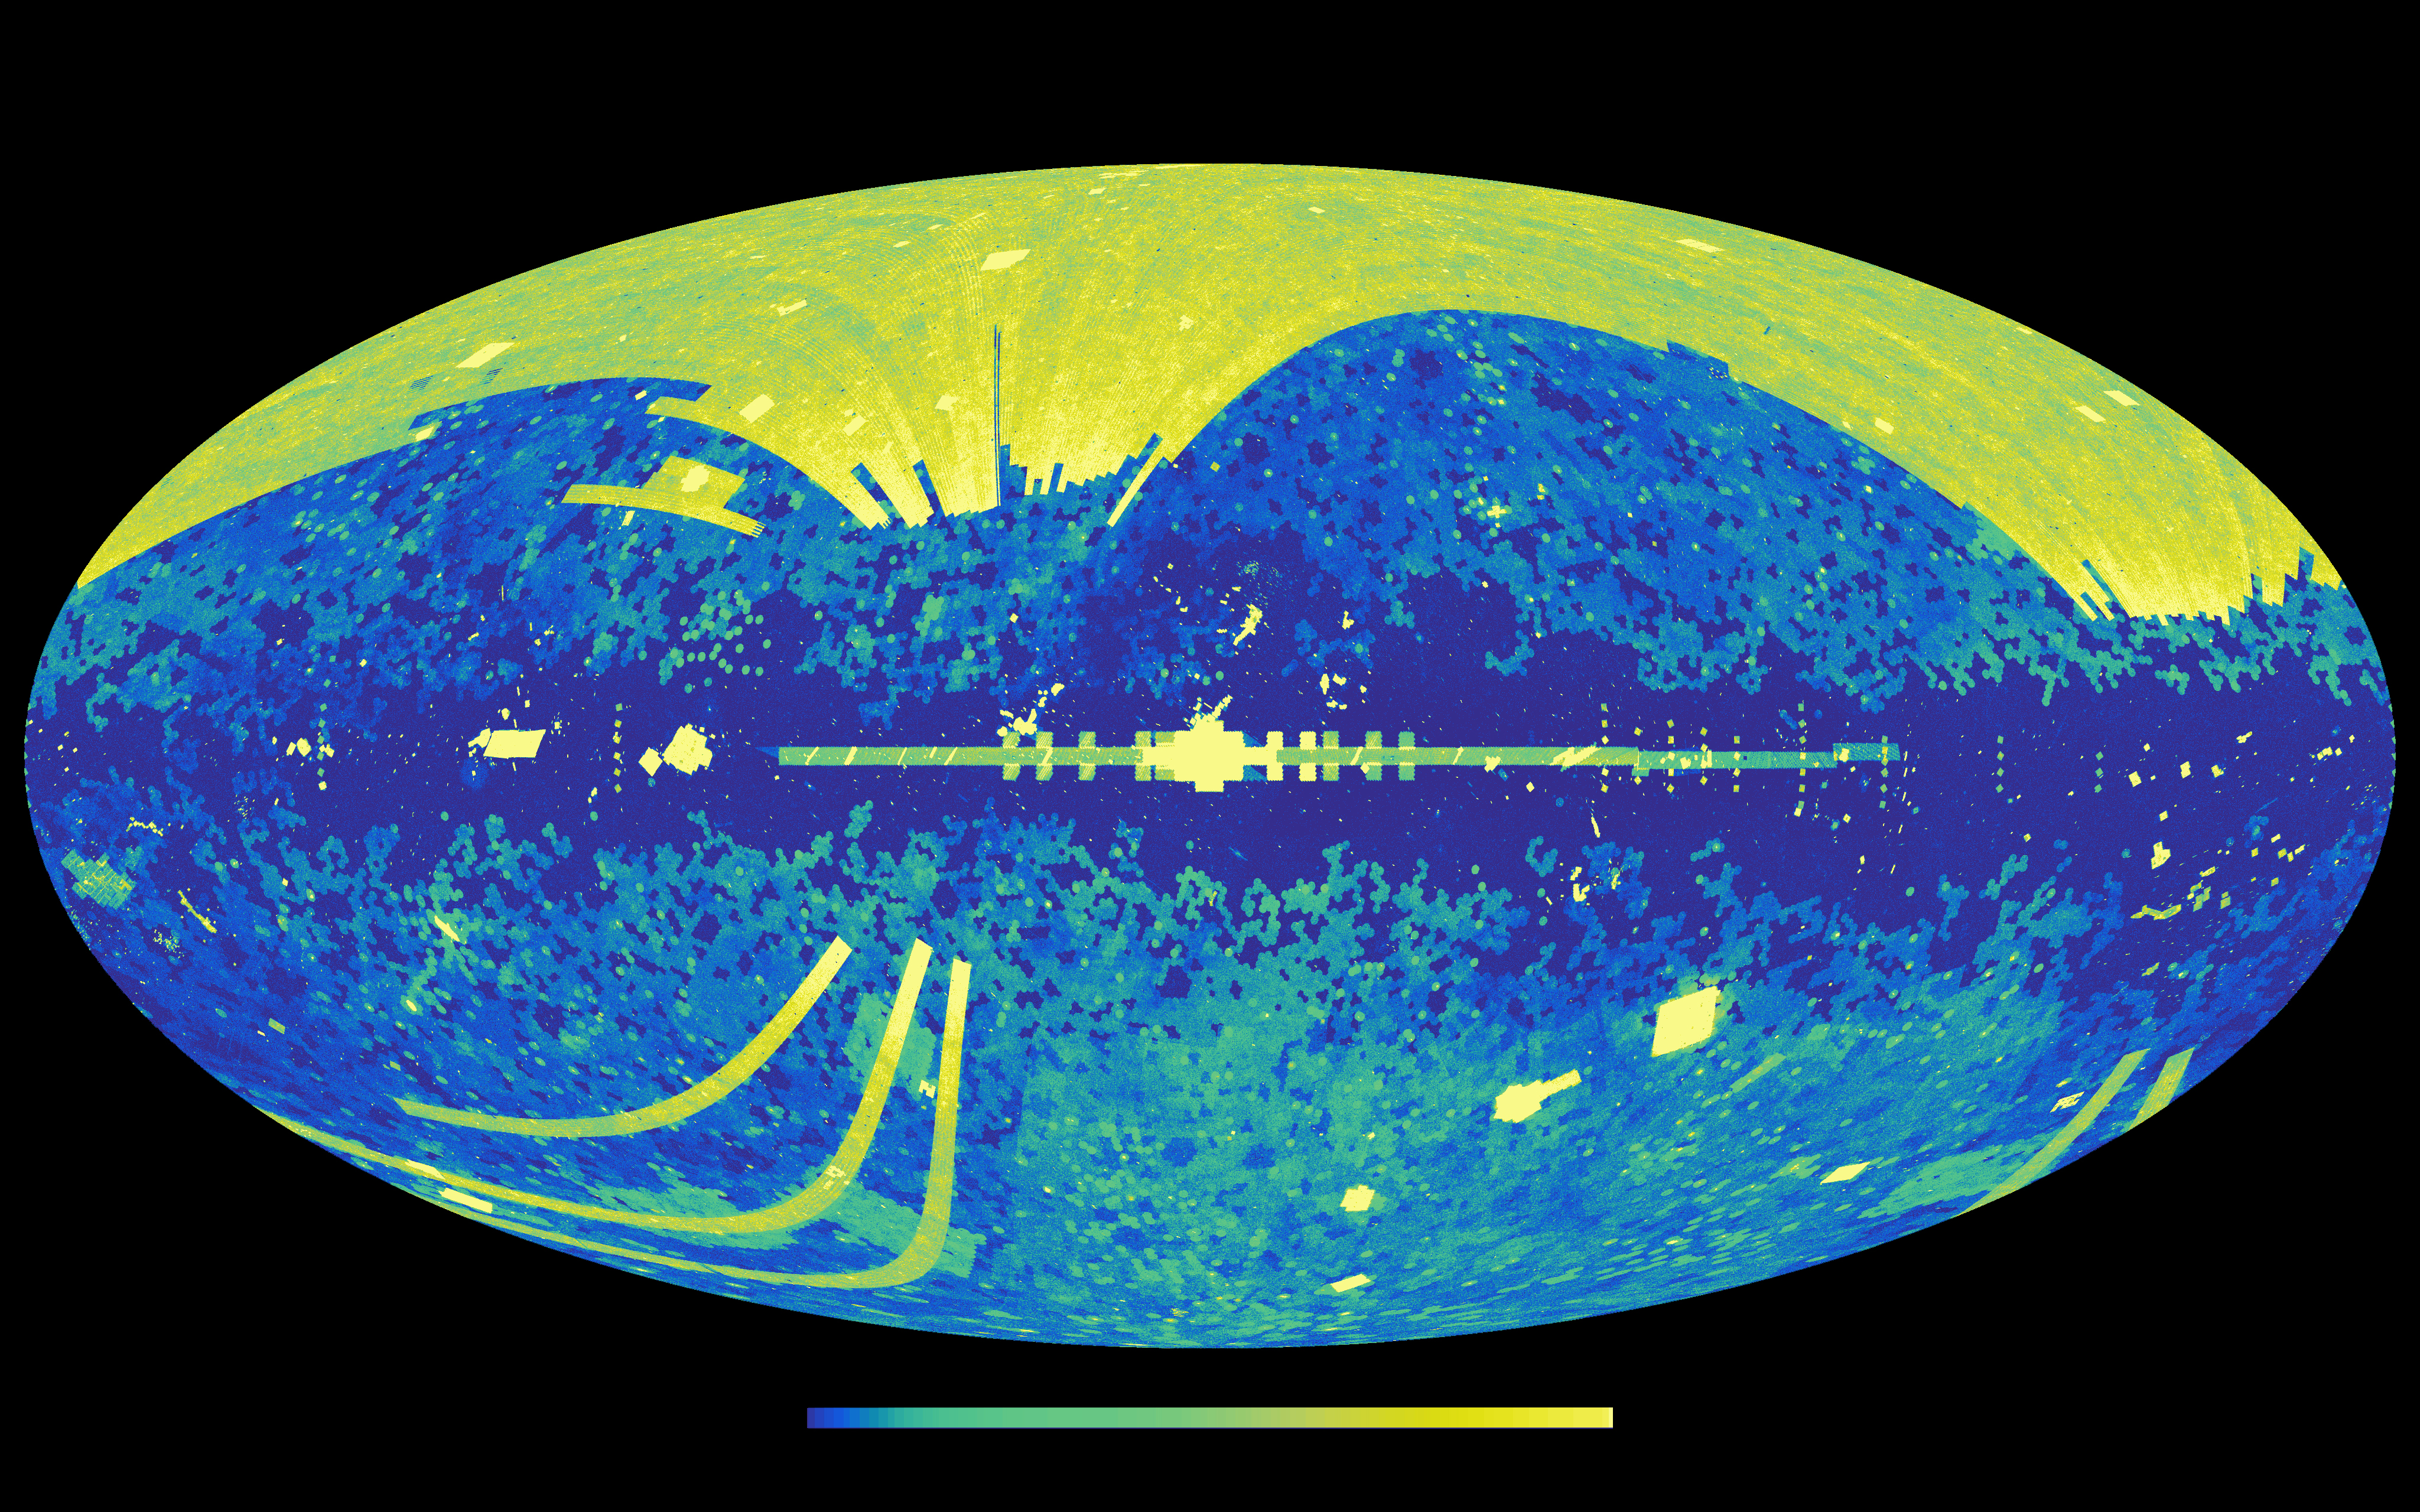

NED Catalog Sky Source Map

This graphic shows all the cosmic light sources in the sky that are included in the NASA/IPAC Extragalactic Database (NED), an online repository containing information on over 100 million galaxies. The colors represent the density of sources recorded in the full database, ranging as high as 3.6 million sources per square degree of sky (light yellow).

A special subset of NED, called NED-D, provides comprehensive estimates of the distances to more than 70,000 galaxies beyond our own Milky Way, helping astronomers gauge the true location of galactic bodies in space. These data are critical for understanding individual galaxies’ properties, as well as calculating the size of the universe and how fast it is expanding.

The structures in this sky map represent areas observed by various telescopes surveys, set against the central disk of the Milky Way (dark blue, across center). For instance, the bright patch at the top is from the Sloan Digital Sky Survey (SDSS), while the band passing through the Milky Way’s center is from the GLIMPSE survey, conducted by NASA’s Spitzer Space Telescope.

NASA’s Jet Propulsion Laboratory, Pasadena, California, manages the NASA/IPAC Extragalactic Database (NED) for NASA’s Science Mission Directorate, Astrophysics Division, Washington. NED operations are conducted at the Infrared Processing and Analysis Center (IPAC) at Caltech in Pasadena. Caltech manages JPL for NASA.

Credit: NASA/JPL-Caltech